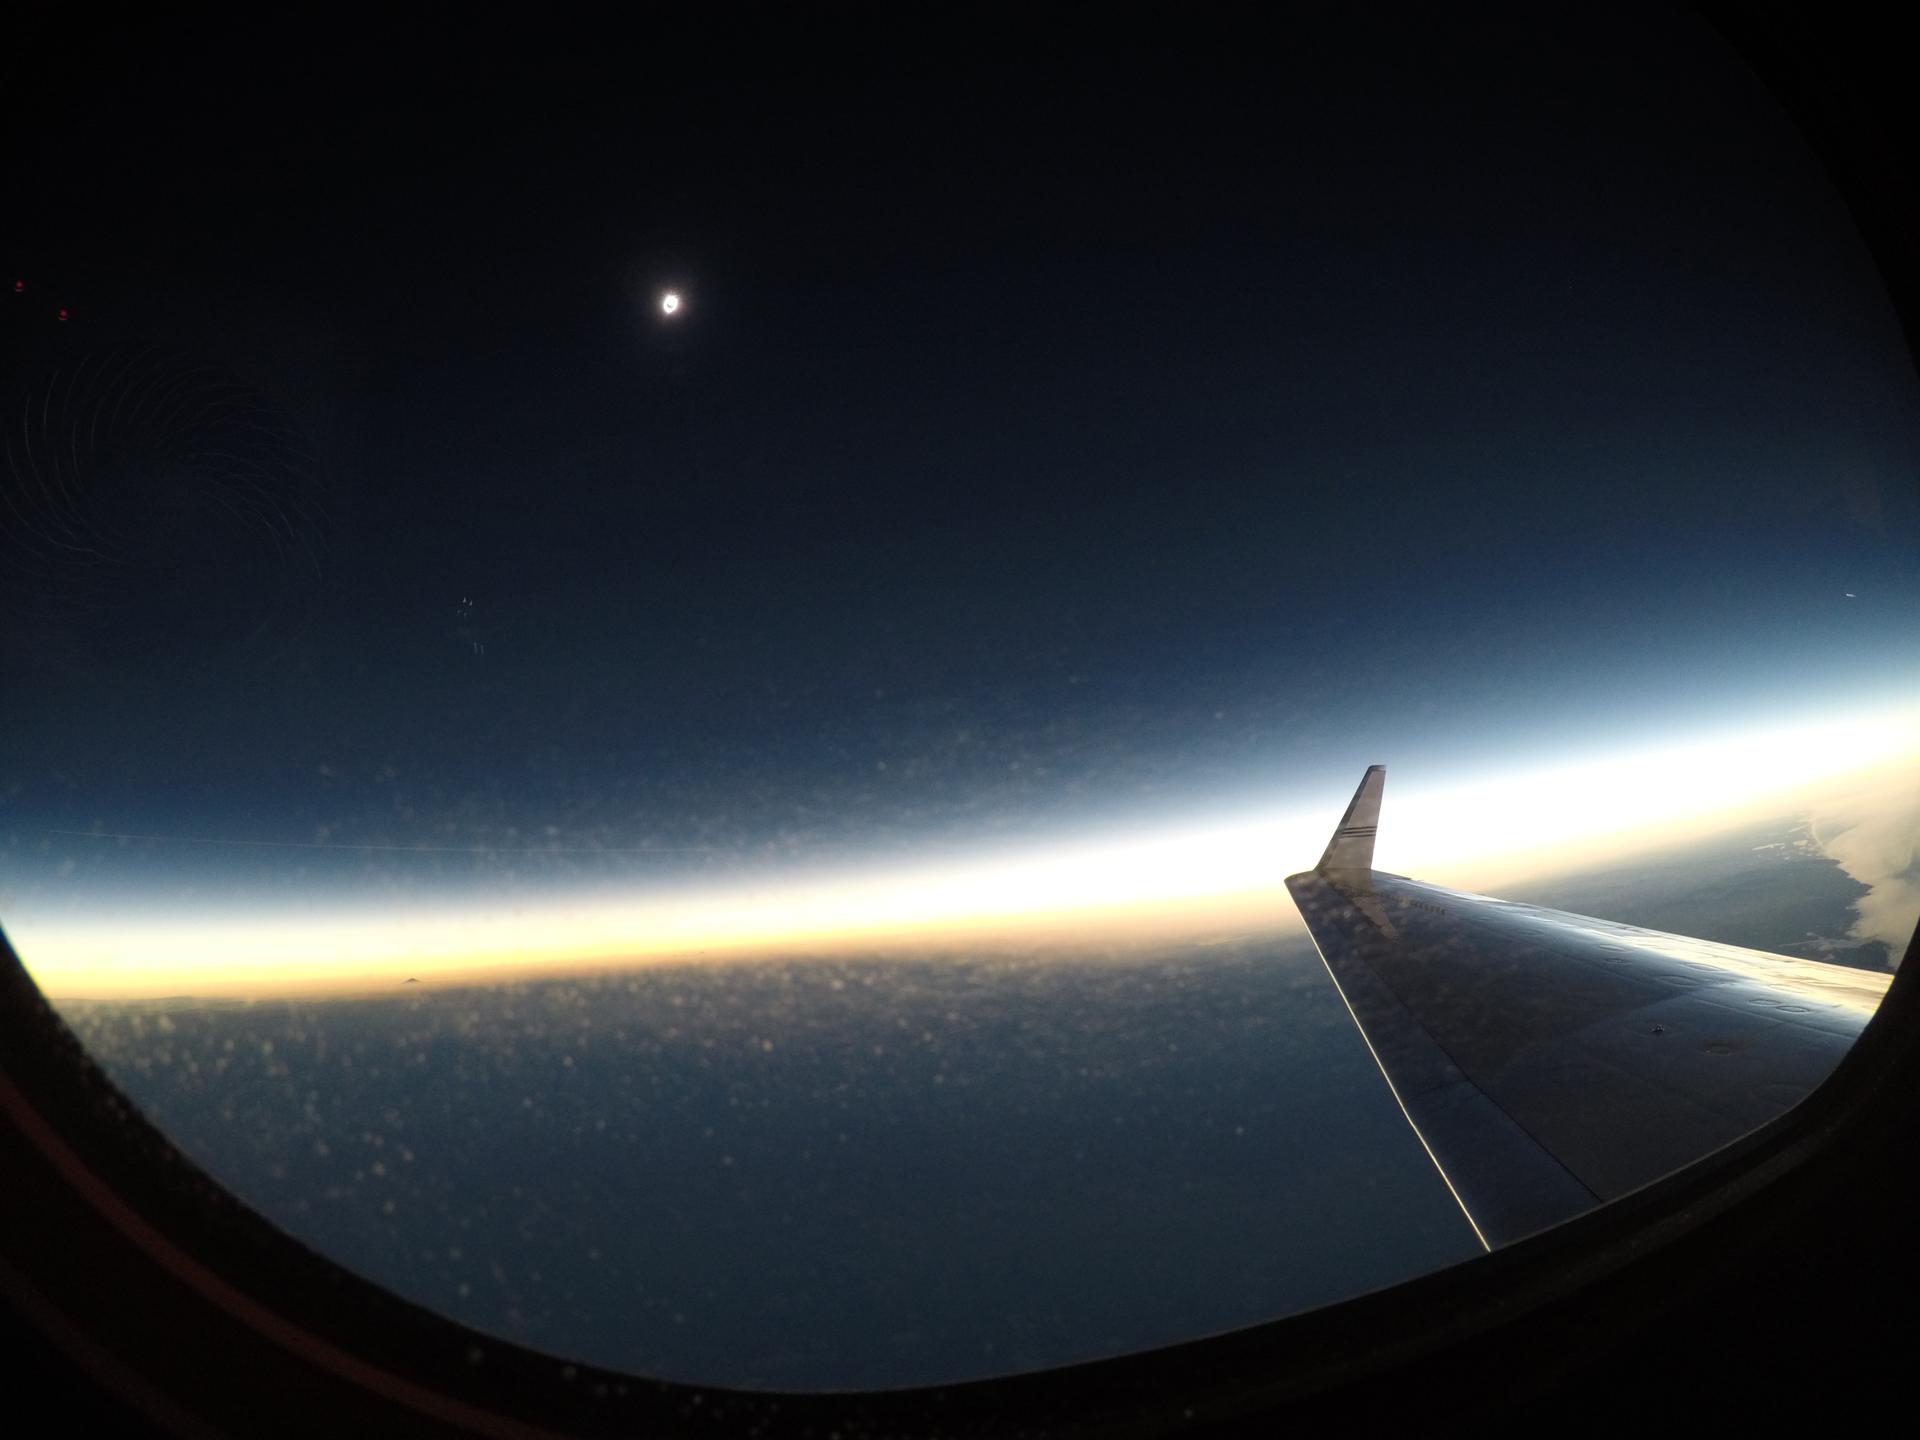

2017 Total Solar Eclipse

A total solar eclipse is seen on Monday, August 21, 2017 from onboard a NASA Armstrong Flight Research Center’s Gulfstream III 25,000 feet above the Oregon coast. A total solar eclipse swept across a narrow portion of the contiguous United States from Lincoln Beach, Oregon to Charleston, South Carolina.

Credit: NASA/Carla Thomas